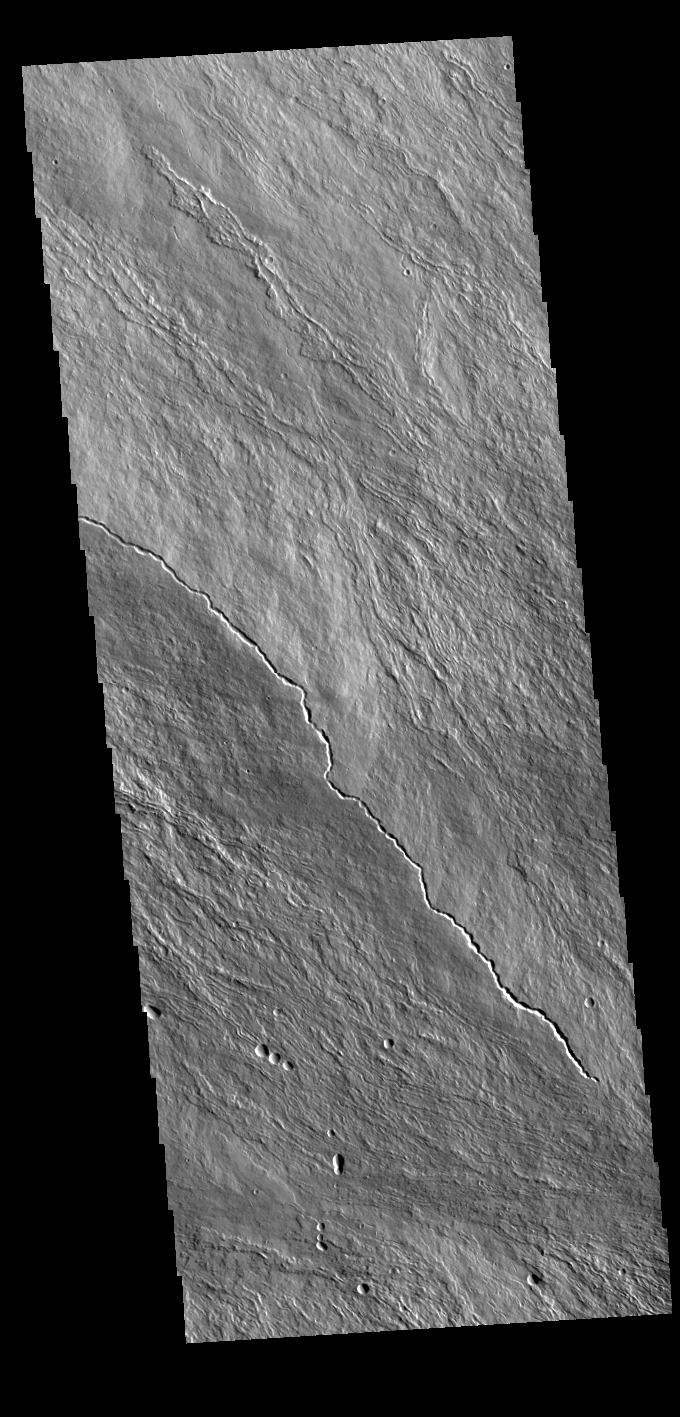

Olympus Mons

Today’s VIS image is located on the upper slopes of Olympus Mons. Numerous thin lava flows are visible. The small raised channel is one mode of lava emplacement where the flow builds up cooling levees along both sides of the channel. Olympus Mons is the largest volcano in the solar system, reaching heights of over 40 km (25 miles) tall from base to summit, with the base covering an area as large as the state of Arizona. For comparison, Mauna Loa is 9 km (5.5 miles) tall measured from its base on the sea floor.

Credit: NASA/JPL-Caltech/ASU